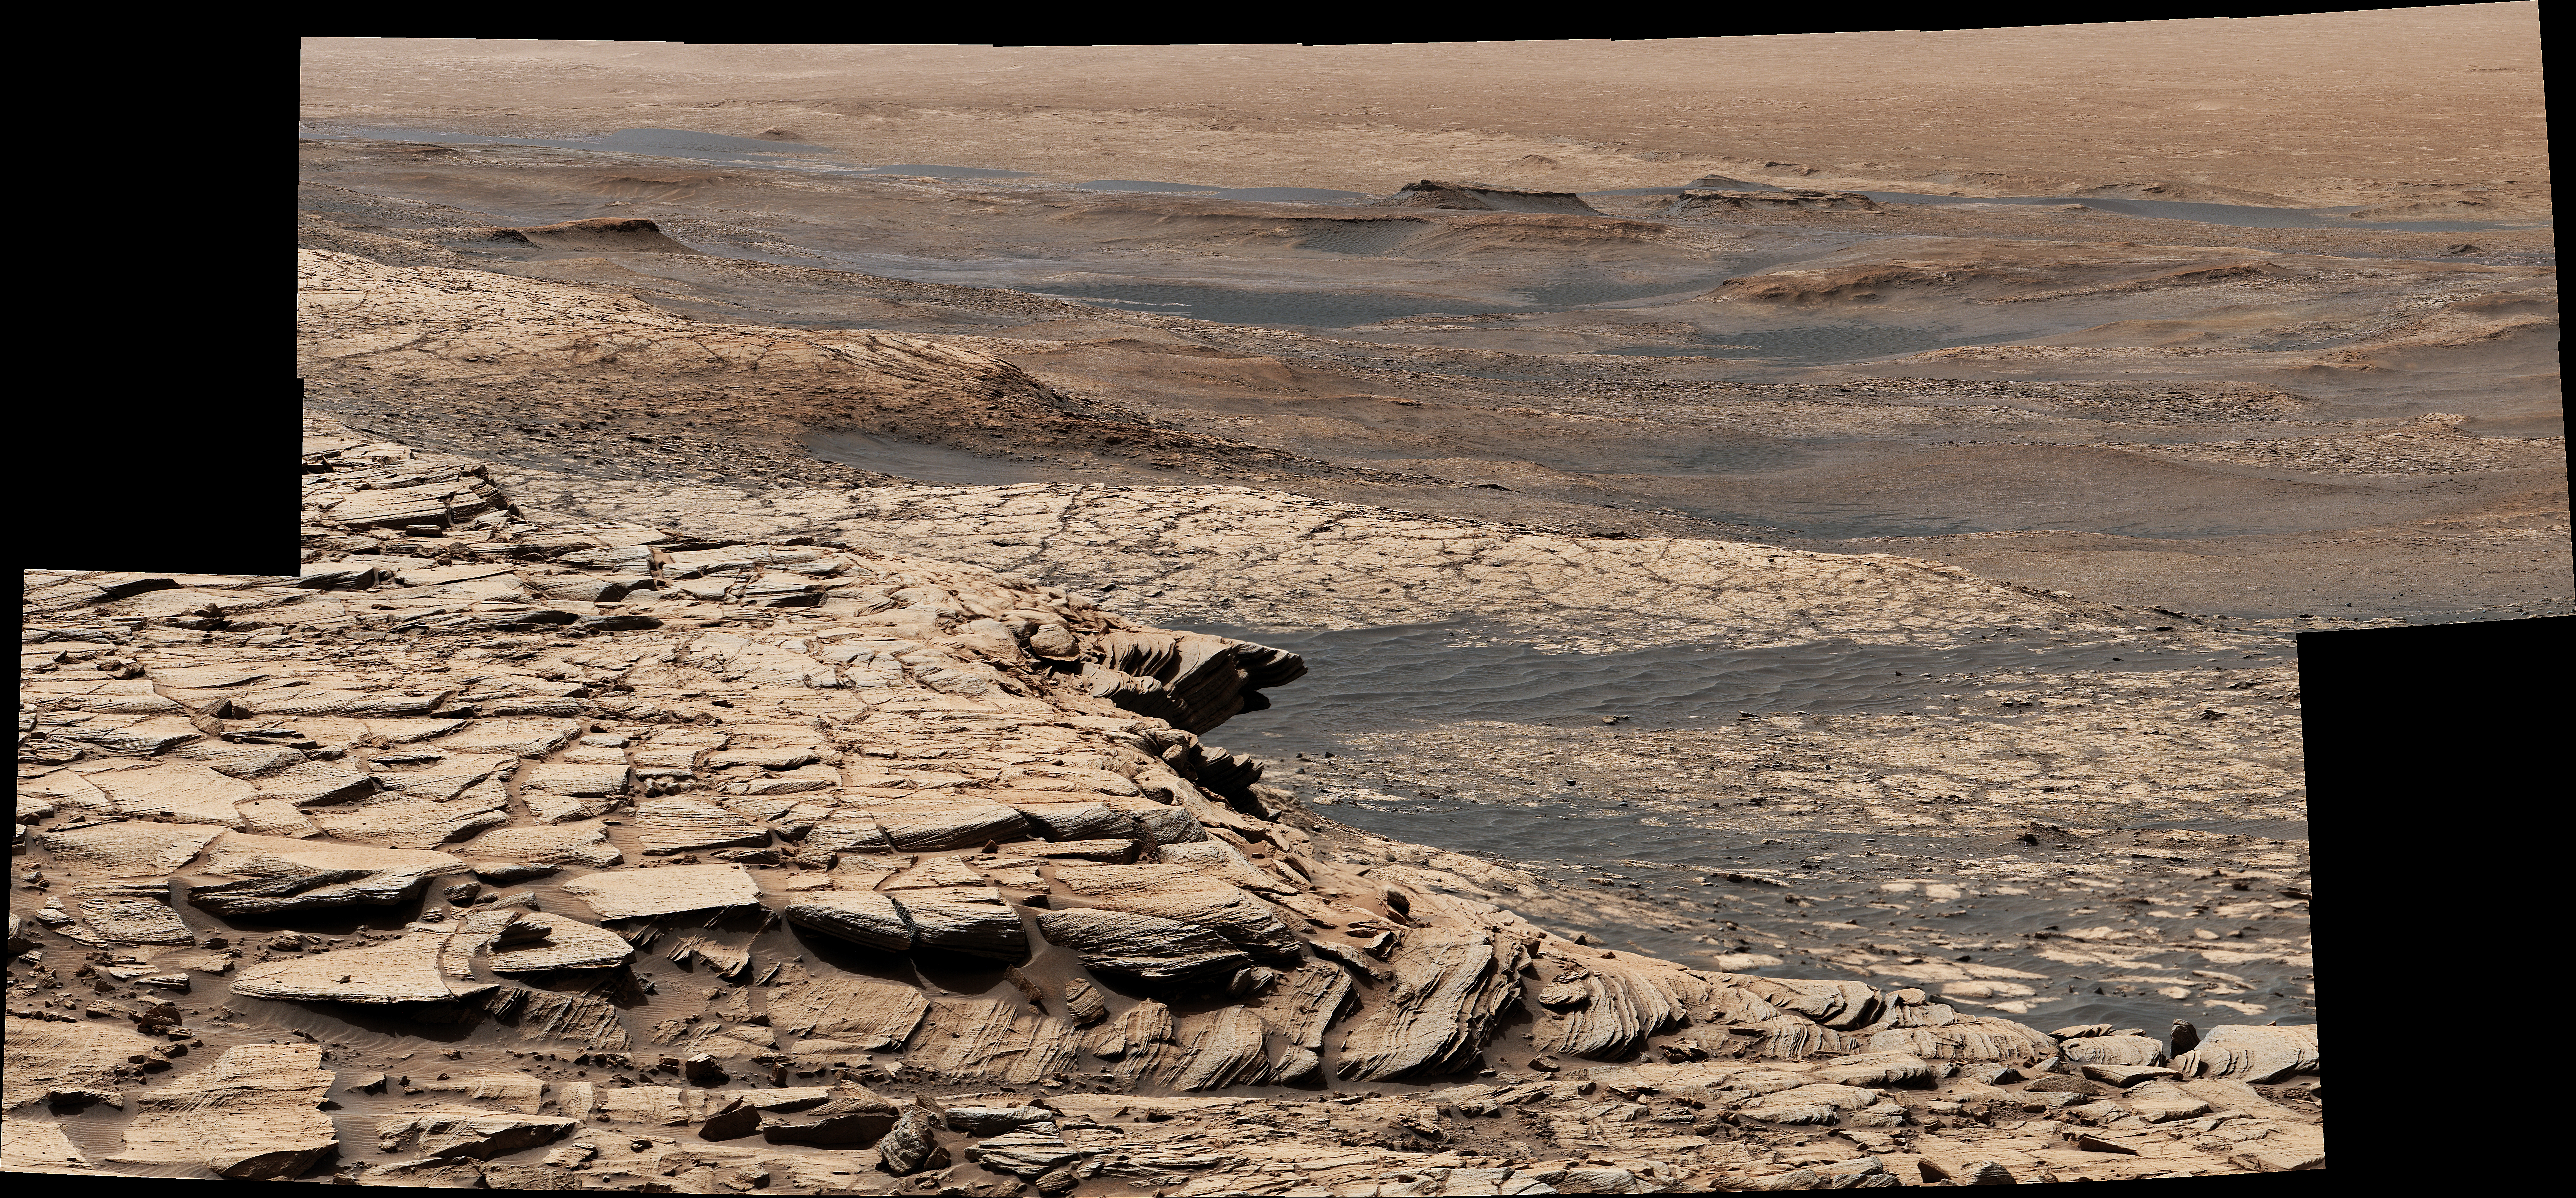

Curiosity’s View From the Top of the Greenheugh Pediment

Stitched together from 28 images, this view from NASA’s Curiosity Mars rover was captured on April 9, 2020, the 2,729th Martian day, or sol, of the mission after the rover ascended a steep slope, part of a geologic feature called “Greenheugh Pediment.” In the foreground is the crusty sandstone cap that stretches the length of the pediment, forming an overhanging ledge in some parts. At center is the “clay-bearing unit,” a region with a unique story to tell about the history of water on Mount Sharp, the 3-mile-tall (5-kilometer-tall) mountain Curiosity has been ascending since 2014. In the distance at the top of the image is the floor of Gale Crater, which is 96 miles (154 kilometers) wide.

The rover’s Mast Camera, or Mastcam, provided the panorama. Malin Space Science Systems in San Diego built and operates Mastcam. A division of Caltech, NASA’s Jet Propulsion Laboratory in Southern California built the Curiosity rover and manages the Mars Science Laboratory mission for the agency’s Science Mission Directorate in Washington.

The panorama has been white-balanced so that the colors of the rock materials resemble how they would appear under daytime lighting conditions on Earth.

Credit: NASA/JPL-Caltech/MSSS